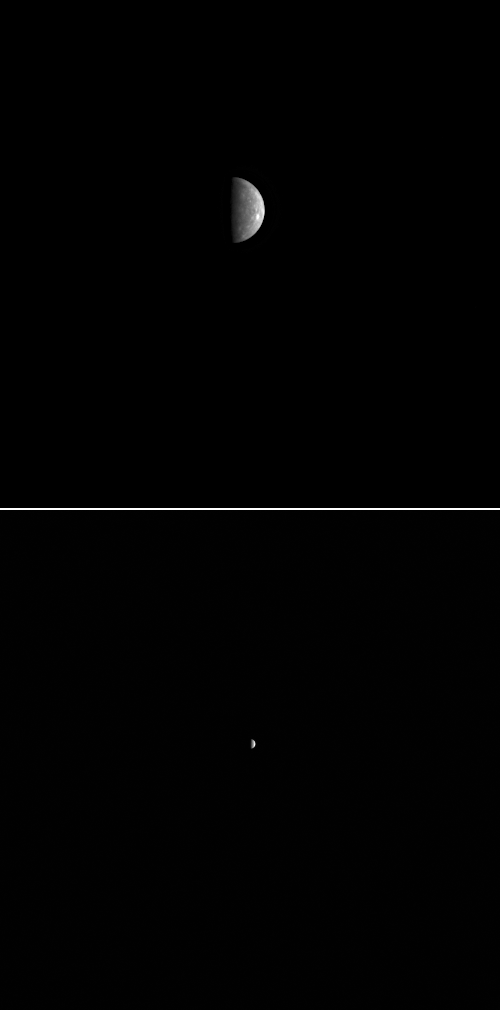

Mercury from Nearly Two Million Miles

These two MDIS images of Mercury were acquired at a distance of nearly two million miles from the Solar System’s innermost planet. That is quite a contrast from just 10 days earlier, when the spacecraft passed a mere 140 miles above Mercury’s surface during the mission’s third Mercury flyby! Taking images of Mercury from such a large distance can still provide valuable data. The top NAC image was taken to support a passive scan of Mercury by the Mercury Laser Altimeter (MLA). A similar scan was conducted after Mercury flyby 1, and more details are provided in that link. In a passive scan, the MLA laser is turned off and the field of view of the instrument’s sensors is swept back and forth across a swath of space that includes Mercury. Such a scan provides information about the pointing of MLA with respect to MDIS and other instruments. The bottom WAC image was acquired as part of a large imaging campaign to characterize how the measured brightness of Mercury’s surface is controlled by changing lighting conditions; more details about this imaging campaign can be found by visiting this previously released image.

Date Acquired: October 10, 2009
Image Mission Elapsed Time (MET): 163657779, 163658285
Instrument: Narrow Angle Camera (NAC) and Wide Angle Camera (WAC) of the Mercury Dual Imaging System (MDIS)
Scale: Mercury’s diameter is 4880 kilometers (3030 miles)
Spacecraft Altitude: 2,900,000 kilometers (1,800,000 miles)

These images are from MESSENGER, a NASA Discovery mission to conduct the first orbital study of the innermost planet, Mercury. For information regarding the use of images, see the MESSENGER image use policy.

Credit: NASA/Johns Hopkins University Applied Physics Laboratory/Carnegie Institution of Washington